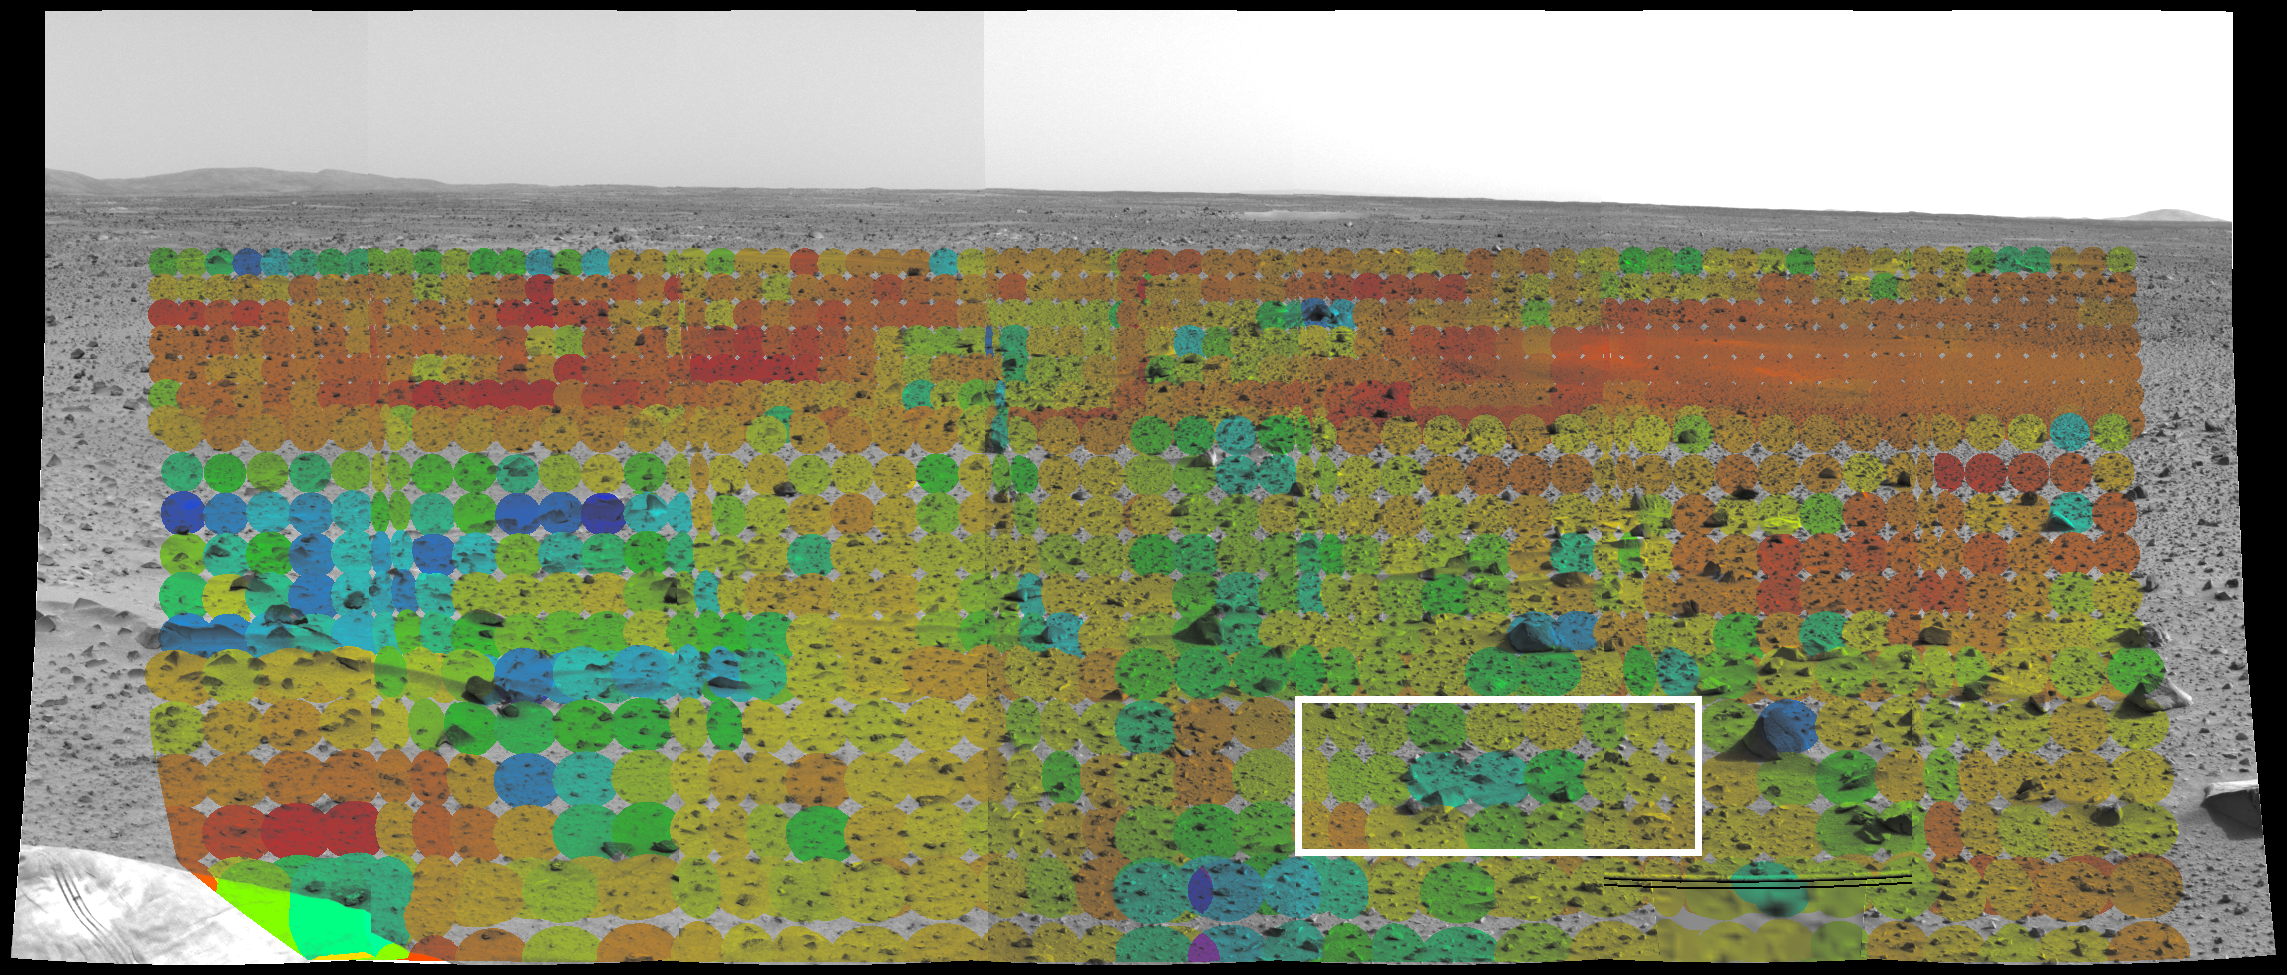

Mars Through Infrared Eyes of Spirit-3

This image shows the martian terrain through the eyes of the Mars Exploration Rover Spirit’s mini-thermal emission spectrometer, an instrument that detects the infrared light, or heat, emitted by objects. The different colored circles show a spectrum of soil and rock temperatures, with red representing warmer regions and blue, cooler. Clusters of cool rocks stand out to the left, and a warm, dusty depression similar to the one dubbed Sleepy Hollow can be seen to the upper right. Scientists and engineers will use this data to pinpoint features of interest, and to plot a safe course for the rover free of loose dust. The mini-thermal emission spectrometer data are superimposed on an image taken by the rover’s panoramic camera.

Credit: NASA/JPL/Arizona State University/Cornell University